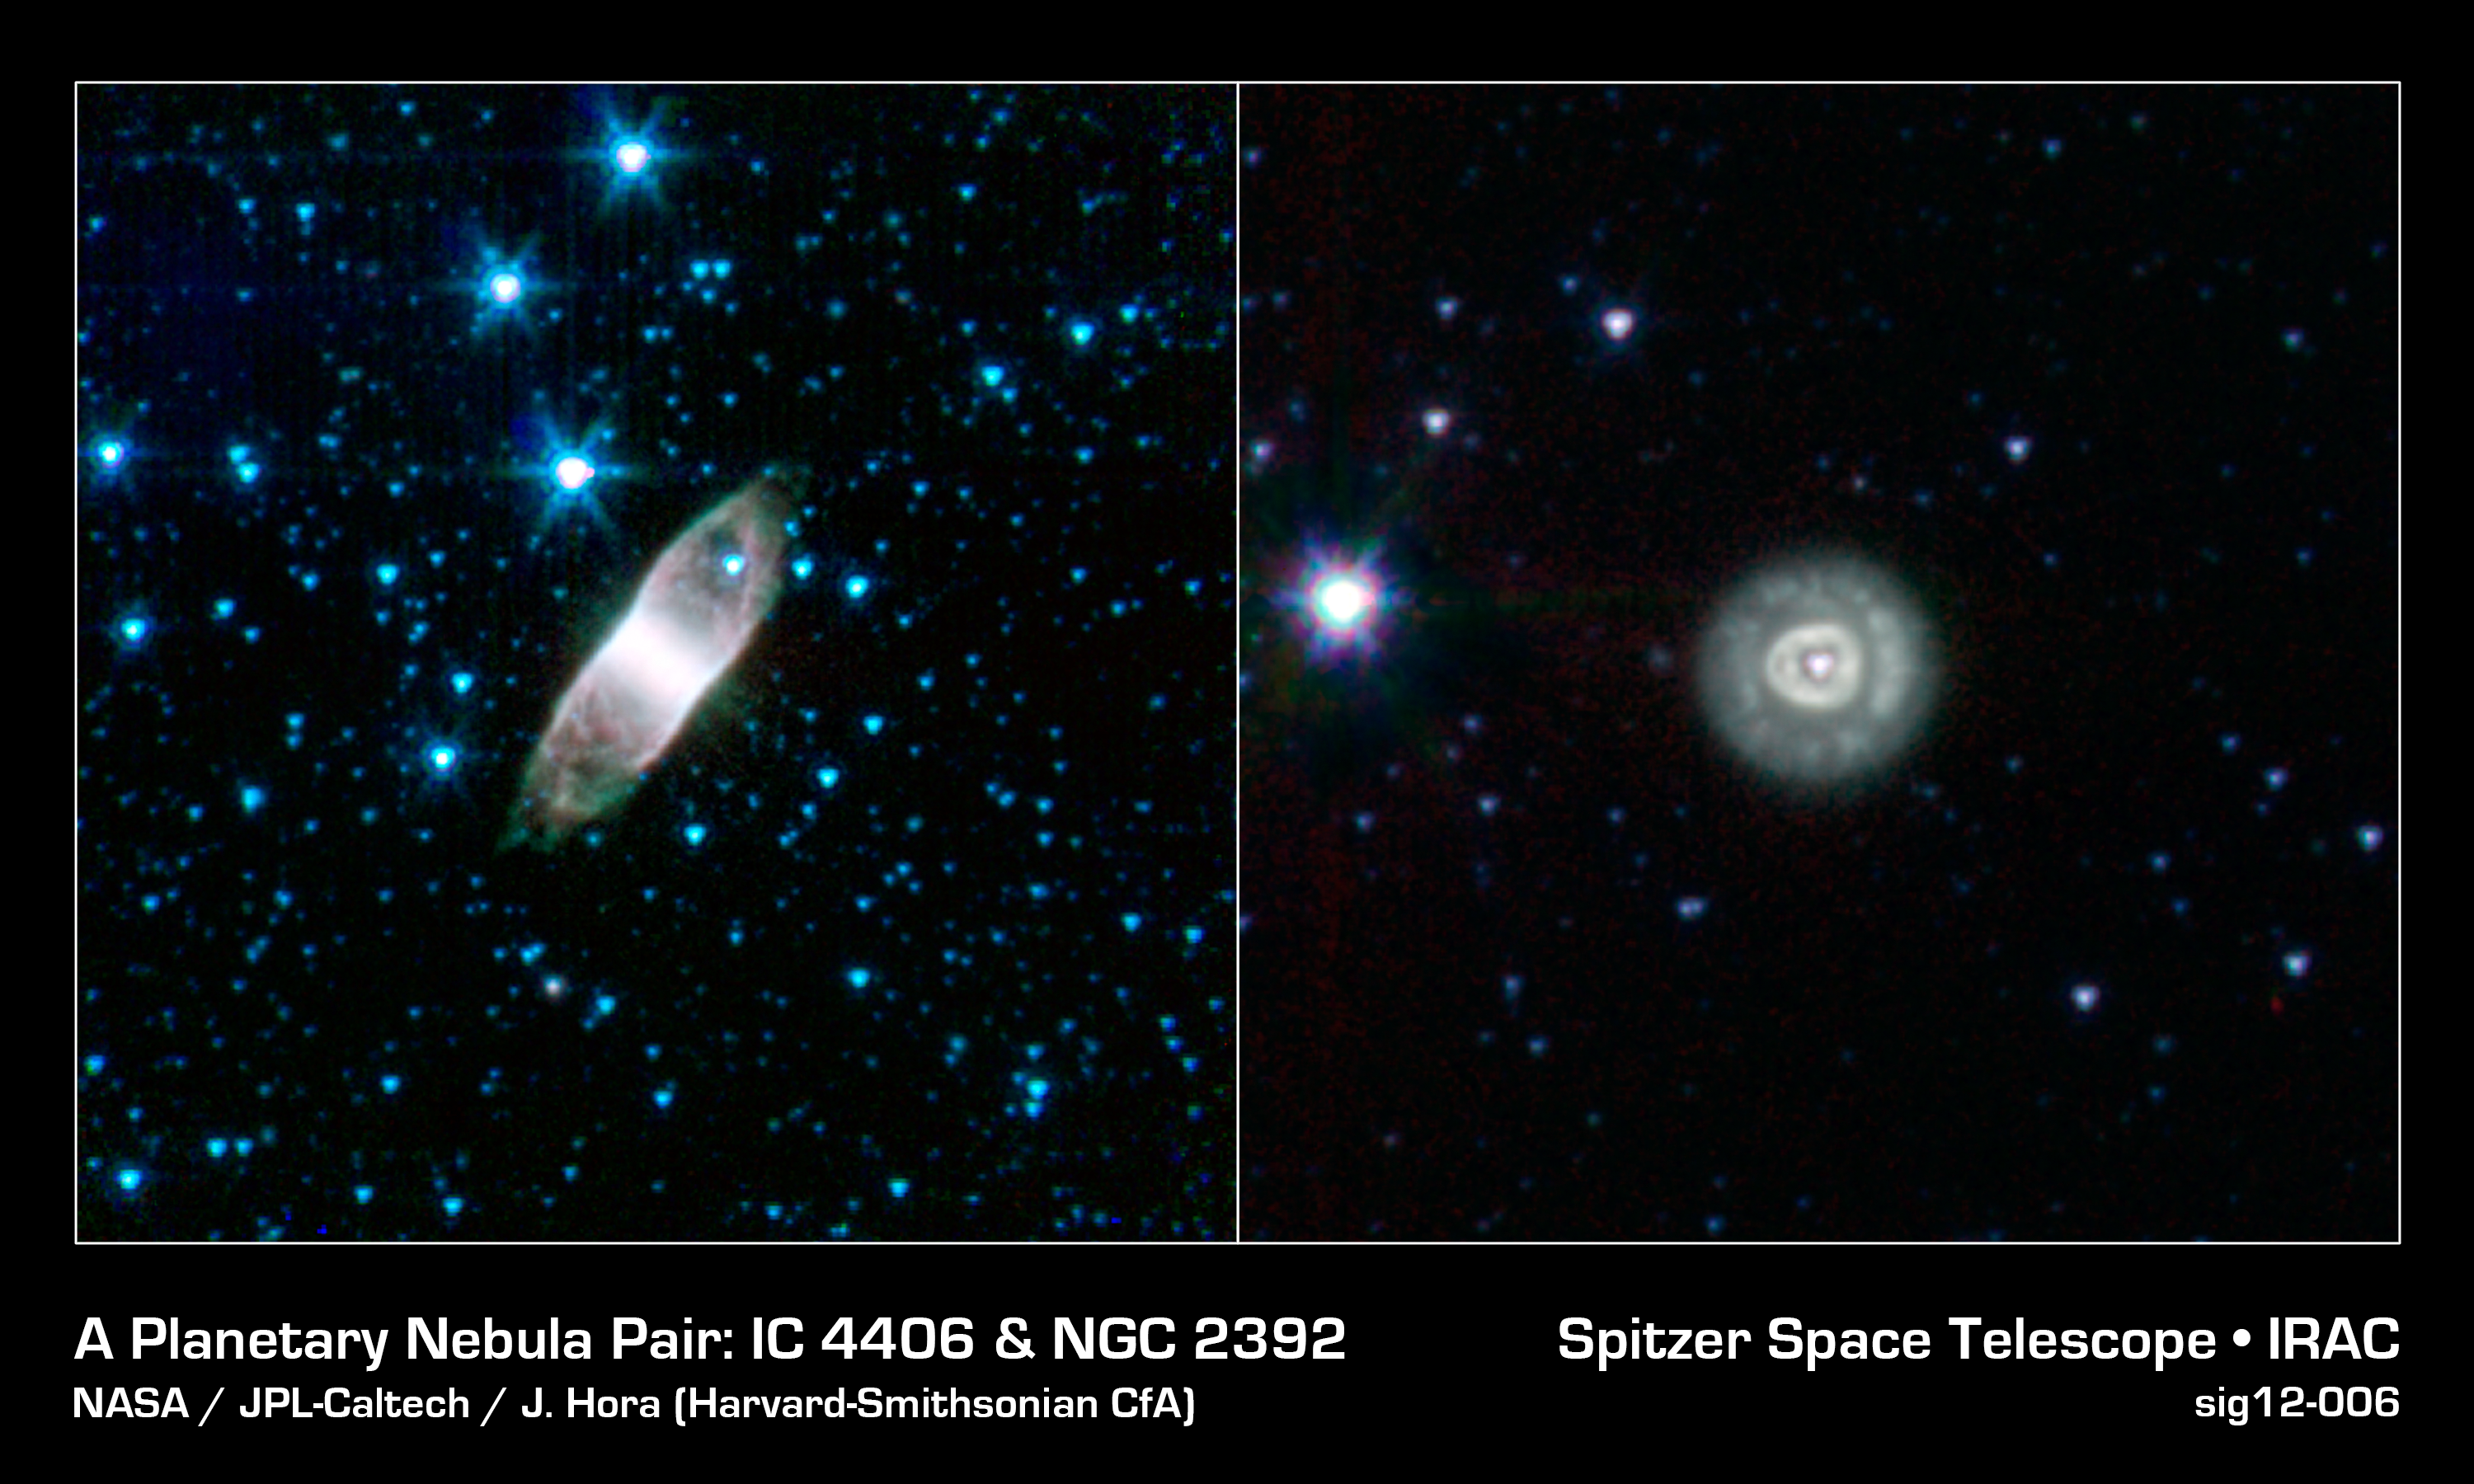

A Planetary Nebula Pair

How is it that two glowing globs of gas that look completely different can actually be basically the same thing? In the case of planetary nebulae like IC 4406 and NGC 2392, all it may take is a simple shift of perspective, provided here in infrared images taken by NASA's Spitzer Space Telescope.

When stars like our sun reach the end of their nuclear fuel burning lifetimes they make one final grab for glory. The outer layers of these stars, which have swollen to something approaching the size of Earth's orbit, get blown into space forming what has been dubbed a "planetary nebula." The expelled gas from the star glows brightly, illuminated by the ultraviolet light from the surviving stellar core, known as a "white dwarf."

The two planetary nebulae pictured here look oddly different from one another. IC 4404 takes on a very boxy, rectangular form while NGC 2392 looks more like concentric circles. If they are both the last gasps of dying stars, why would they appear so strikingly different?

It appears that stars commonly eject their material in winds that mostly blow out in opposite directions from their poles. This effectively carves out a cavity in the interstellar environment that is roughly cylindrical, or rod-shaped. If you look at this cylindrical cavity from the side, you would expect to see a boxy shape like IC 4406. On the other hand, looking into this cavity from the end, like looking straight into a pipe, you would expect to see something very circular, just like NGC 2392.

So even though these two planetary nebulae do not look similar at all, they may just be showing us what a dramatic difference a little change in perspective can bring.

The boxy IC 4406 is also known as the "Retina Nebula." It is found in the constellation Lupis. Estimates of its distance are somewhat uncertain, placing it anywhere from 2,000 to 5,000 light years away from us.

The rounder NGC 2392 is in the constellation Gemini and is around 3,000 light years away. The pioneering astronomer William Herschel first discovered it in 1787.

The somewhat misleading term "planetary nebula" actually comes from Herschel himself. After observing a number of round, fuzzy objects like NGC 2392, he thought their appearance was roughly similar to the newly-discovered planet Uranus. Because of that similarity, he applied the description of "planetary" to these nebulae.

The term has stuck, even though we now know these stellar remnants have little to do with planets. The only connection is that some of the elements recirculated back into interstellar space may one day end up forming new stars and planetary systems.

Credit: NASA/JPL-Caltech